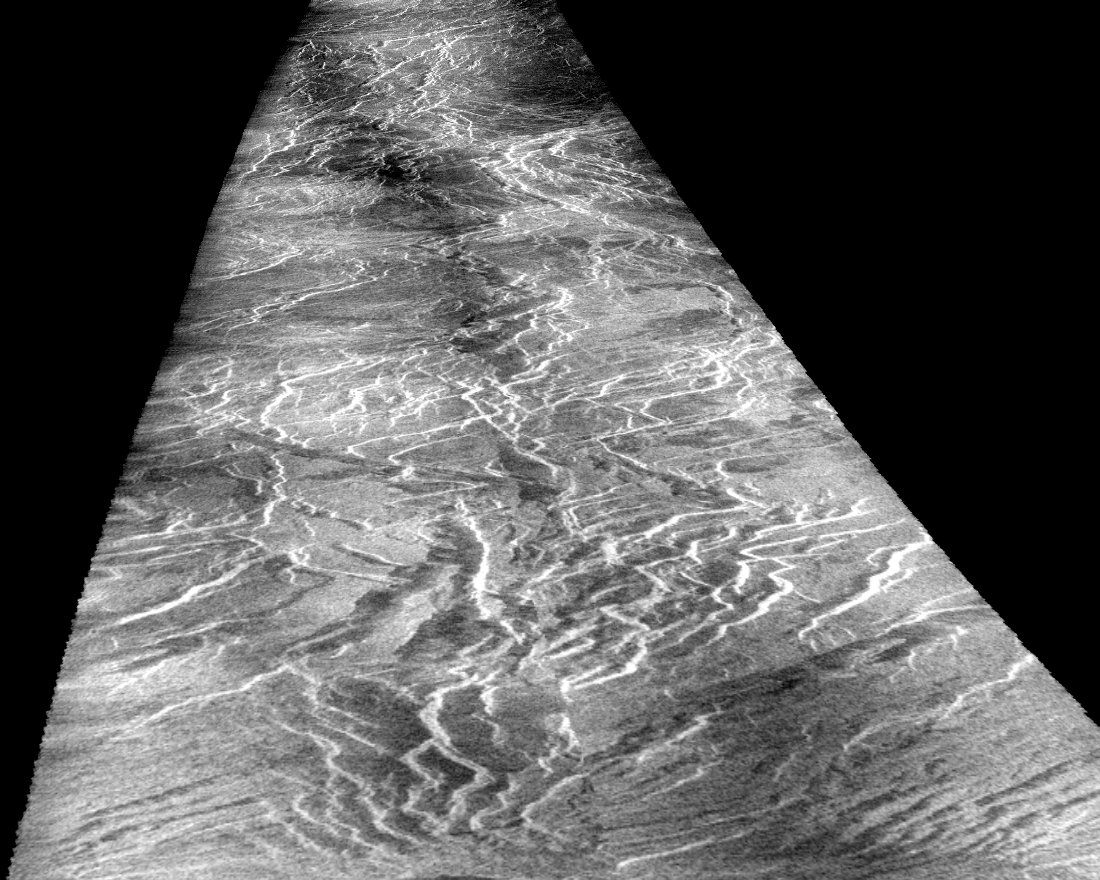

Venus – Asteria Regio and Phoebe Regio

This view of the surface of Venus acquired by the Magellan spacecraft shows a geographically young region of lowland plains. The location is near the equator between two highland areas known as Asteria Regio and Phoebe Regio. Illumination in the radar image is from the left (west); in this transformed version the viewer looks due north with a slant angle of about 10 degrees. The region seen is about 40 kilometers (24 miles) wide and stretches 600 km (360 miles) down range to the north. Complex canyon systems that trend northeast and northwest were produced as Venus’ crust was pulled apart by extensional forces. Some were filled with younger lava flows. The canyons are typically 5 to 10 km (3 to 6 miles) wide, 50 to 100 km (30 to 60 miles) long and rimmed by fault scarps a hundred meters or so high.

Credit: NASA/JPL